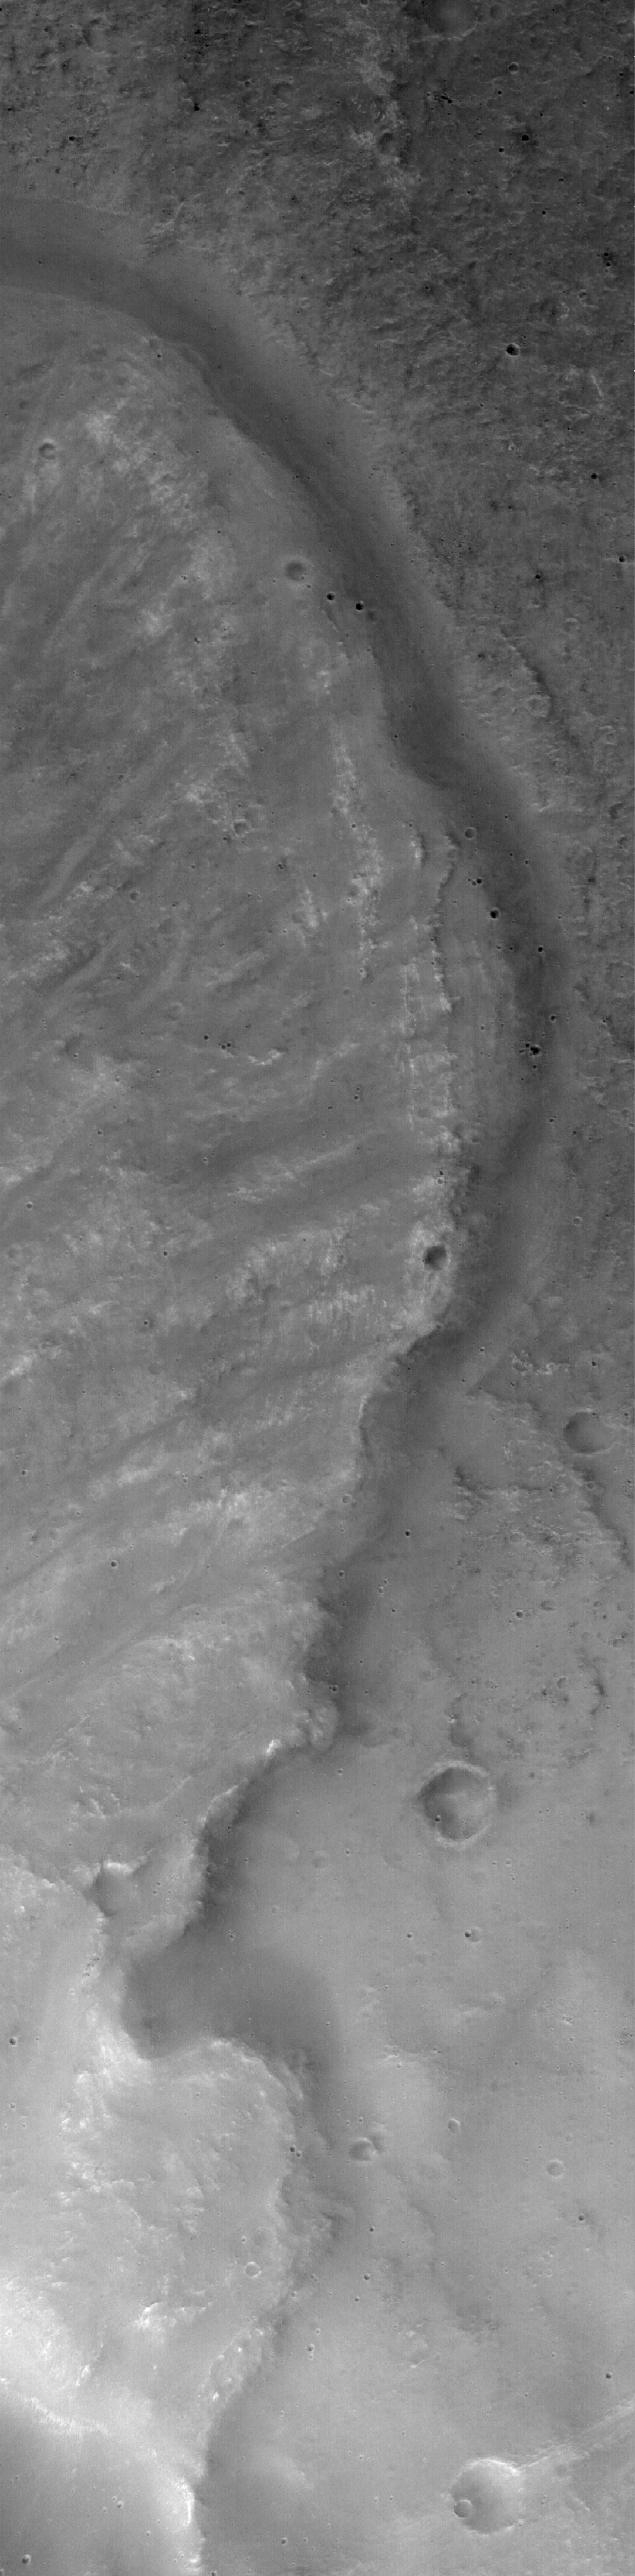

Landslide in Mutch

18 November 2005
This Mars Global Surveyor (MGS) Mars Orbiter Camera (MOC) image shows the east margin of a landslide off the southern rim of Mutch Crater in the Xanthe Terra region of Mars. This particular landslide was likely triggered by a meteor impact that occurred nearby.

Location near: 0.7°S, 55.9°W
Image width: width: ~3 km (~1.9 mi)
Illumination from: lower left
Season: Southern Spring

Credit: NASA/JPL/Malin Space Science Systems